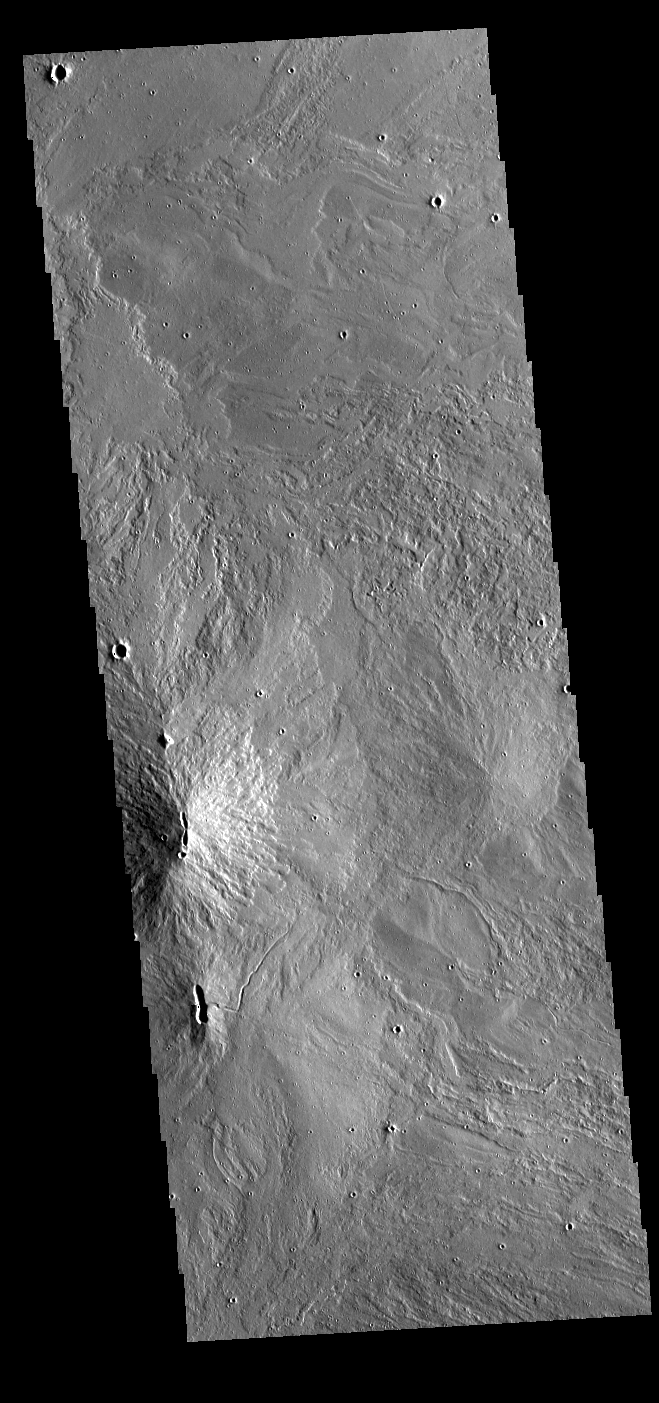

Arsia Mons

Today’s VIS image shows part of the summit caldera of Arsia Mons. Arsia Mons is the southernmost of the three large Tharsis volcanoes. Extensive lava plains originated from eruptions of this volcano. On the left side of the image are two hills with linear depressions at the top. These features are vents where localized eruptions created small volcanoes.

Credit: NASA/JPL-Caltech/ASU